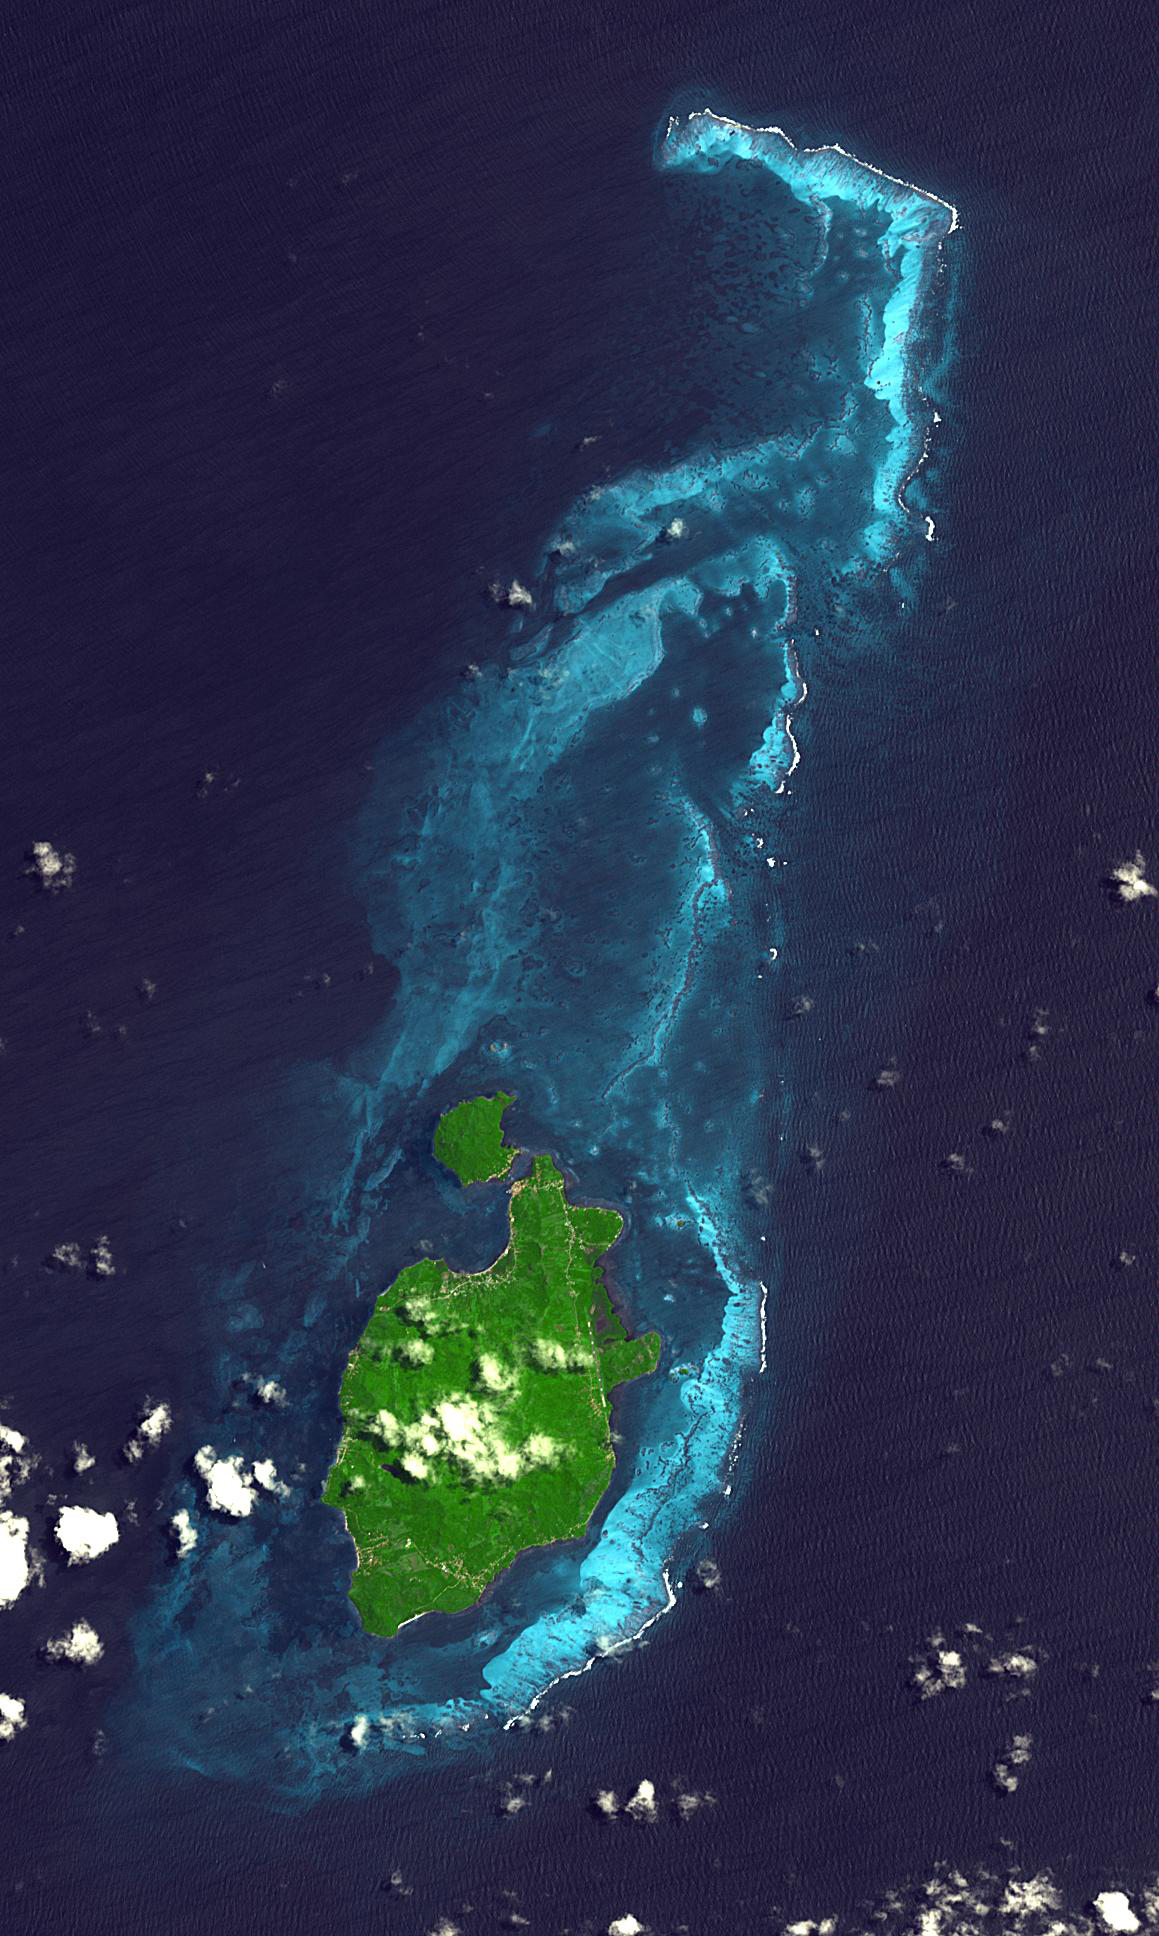

Providencia Island, Colombia

Providencia Island, located in the Caribbean Sea, is part of Colombia even though located 800 km northwest of mainland Colombia. The small island has an area of 17 square kilometers. First settled in 1629 by Puritans on the Seaflower ship, the island was taken by Spain in 1641. Providencia is the center point of the UNESCO Marine Protected Area the Seaflower Biosphere Reserve. The image was acquired July 28, 2010, covers an area of 17.4 by 29 km, and is located at 13.3 degrees north, 81.3 degrees west.

With its 14 spectral bands from the visible to the thermal infrared wavelength region and its high spatial resolution of about 50 to 300 feet (15 to 90 meters), ASTER images Earth to map and monitor the changing surface of our planet. ASTER is one of five Earth-observing instruments launched Dec. 18, 1999, on Terra. The instrument was built by Japan’s Ministry of Economy, Trade and Industry. A joint U.S./Japan science team is responsible for validation and calibration of the instrument and data products.

The broad spectral coverage and high spectral resolution of ASTER provides scientists in numerous disciplines with critical information for surface mapping and monitoring of dynamic conditions and temporal change. Example applications are monitoring glacial advances and retreats; monitoring potentially active volcanoes; identifying crop stress; determining cloud morphology and physical properties; wetlands evaluation; thermal pollution monitoring; coral reef degradation; surface temperature mapping of soils and geology; and measuring surface heat balance.

The U.S. science team is located at NASA’s Jet Propulsion Laboratory in Pasadena, Calif. The Terra mission is part of NASA’s Science Mission Directorate, Washington.

Credit: NASA/METI/AIST/Japan Space Systems, and U.S./Japan ASTER Science Team